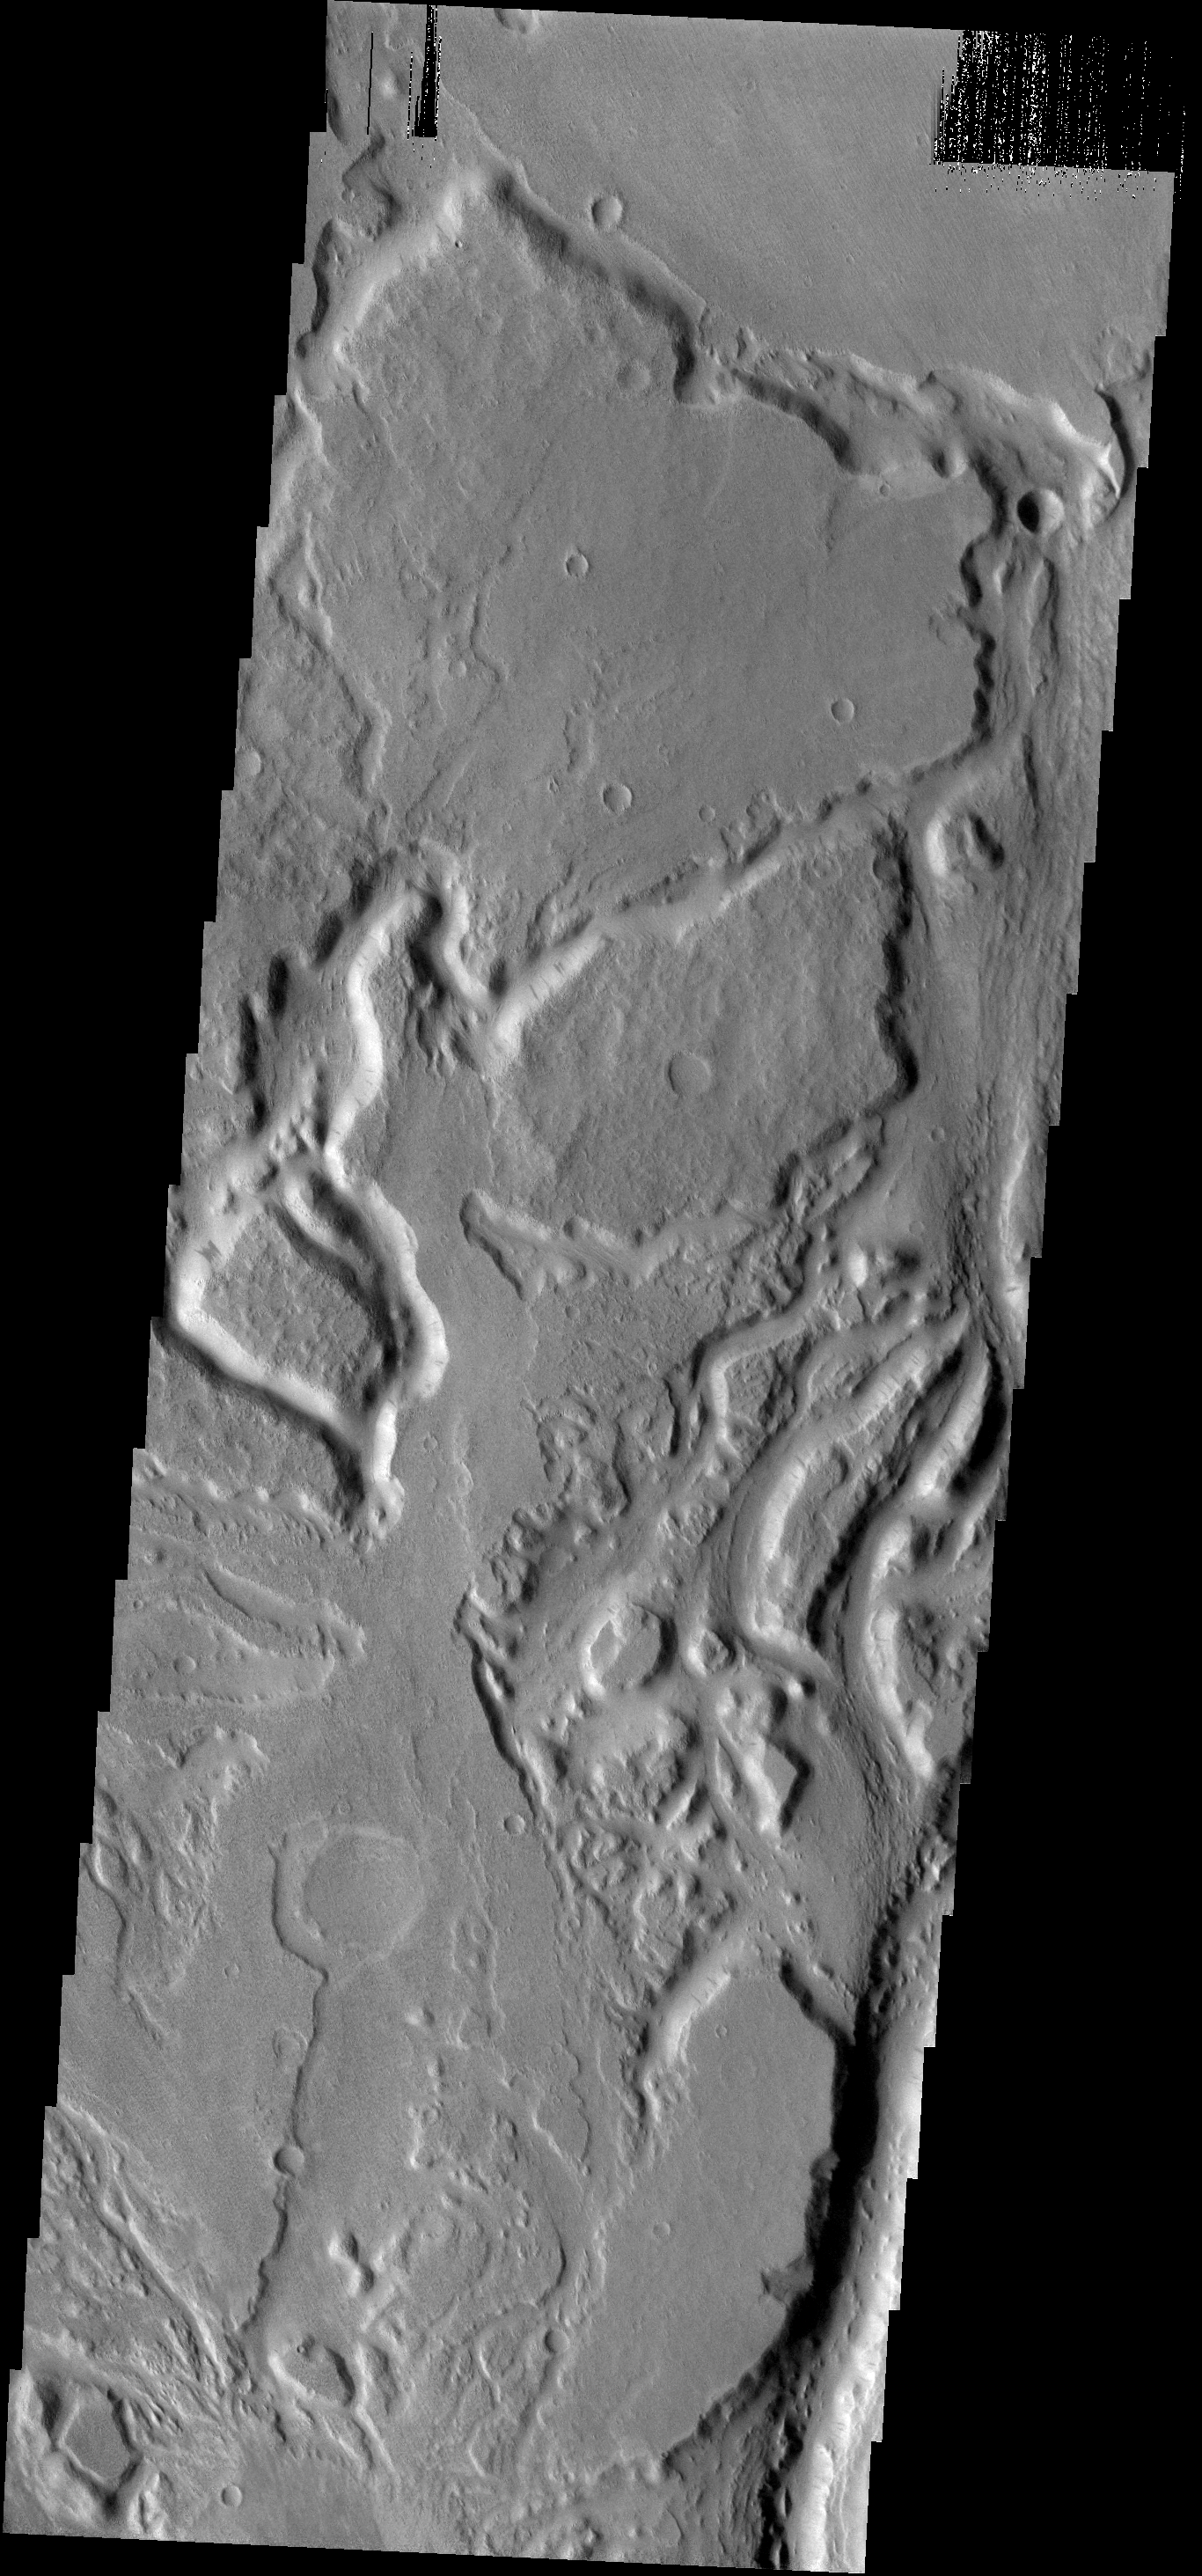

Sabis Vallis

The many small channels in this image are part of the larger Sabis Vallis.

Image information: VIS instrument. Latitude -0.7N, Longitude 35.8E. 18 meter/pixel resolution.

Please see the THEMIS Data Citation Note for details on crediting THEMIS images.

Note: this THEMIS visual image has not been radiometrically nor geometrically calibrated for this preliminary release. An empirical correction has been performed to remove instrumental effects. A linear shift has been applied in the cross-track and down-track direction to approximate spacecraft and planetary motion. Fully calibrated and geometrically projected images will be released through the Planetary Data System in accordance with Project policies at a later time.

NASA’s Jet Propulsion Laboratory manages the 2001 Mars Odyssey mission for NASA’s Office of Space Science, Washington, D.C. The Thermal Emission Imaging System (THEMIS) was developed by Arizona State University, Tempe, in collaboration with Raytheon Santa Barbara Remote Sensing. The THEMIS investigation is led by Dr. Philip Christensen at Arizona State University. Lockheed Martin Astronautics, Denver, is the prime contractor for the Odyssey project, and developed and built the orbiter. Mission operations are conducted jointly from Lockheed Martin and from JPL, a division of the California Institute of Technology in Pasadena.

Credit: NASA/JPL/ASU